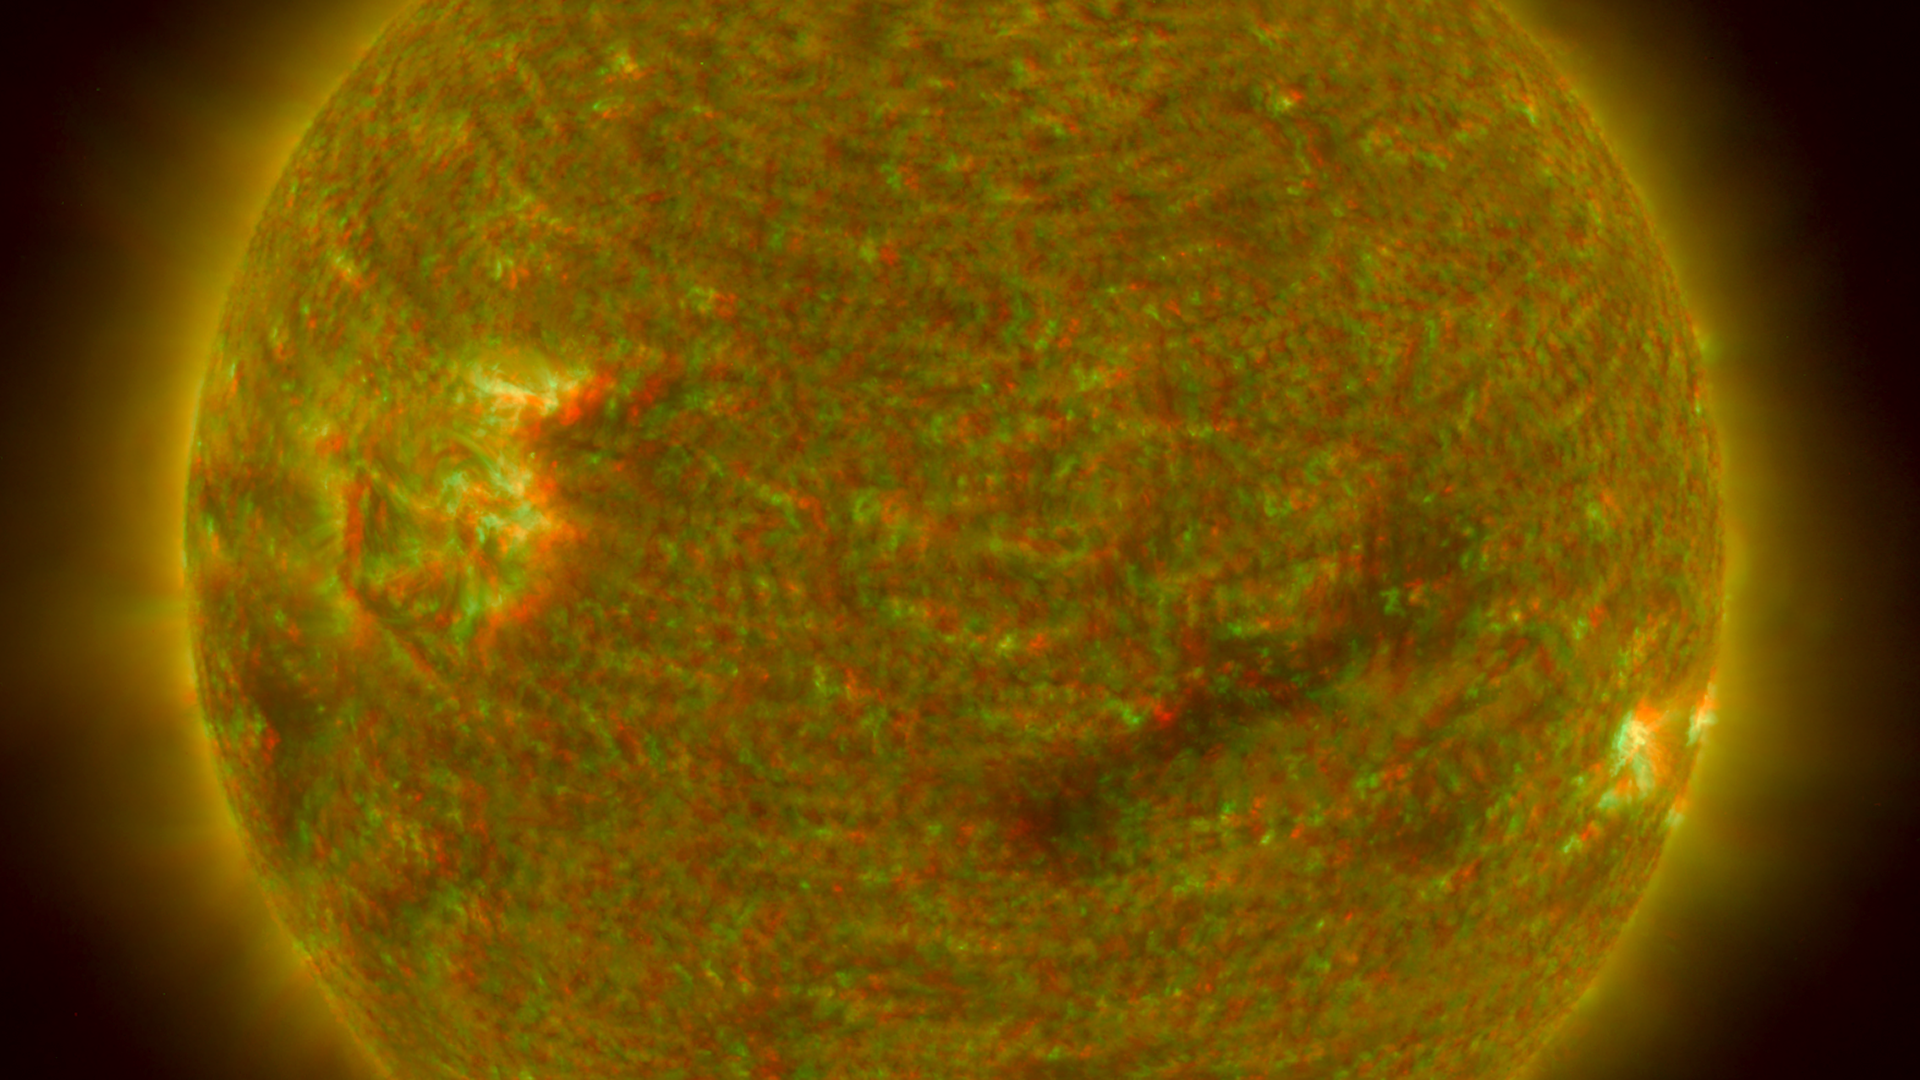

Closer View of the Equatorial Region of the Sun, March 24, 2007 (Anaglyph)

Figure 1: This image was taken by the SECCHI Extreme UltraViolet Imager (EUVI) mounted on the STEREO-B spacecraft. STEREO-B is located behind the Earth, and follows the Earth in orbit around the Sun. This location enables us to view the Sun from the position of a virtual left eye in space.Figure 2: This image was taken by the SECCHI Extreme UltraViolet Imager (EUVI) mounted on the STEREO-A spacecraft. STEREO-A is located ahead of the Earth, and leads the Earth in orbit around the Sun, This location enables us to view the Sun from the position of a virtual right eye in space.
NASA’s Solar TErrestrial RElations Observatory (STEREO) satellites have provided the first three-dimensional images of the Sun. For the first time, scientists will be able to see structures in the Sun’s atmosphere in three dimensions. The new view will greatly aid scientists’ ability to understand solar physics and thereby improve space weather forecasting.

This image is a composite of left and right eye color image pairs taken by the SECCHI Extreme UltraViolet Imager (EUVI) mounted on the STEREO-B and STEREO-A spacecraft. STEREO-B is located behind the Earth, and follows the Earth in orbit around the Sun, This location enables us to view the Sun from the position of a virtual left eye in space. STEREO-A is located ahead of the Earth, and leads the Earth in orbit around the Sun, This location enables us to view the Sun from the position of a virtual right eye in space.

The EUVI imager is sensitive to wavelengths of light in the extreme ultraviolet portion of the spectrum. EUVI bands at wavelengths of 304, 171 and 195 Angstroms have been mapped to the red blue and green visible portion of the spectrum; and processed to emphasize the three-dimensional structure of the solar material.

STEREO, a two-year mission, launched October 2006, will provide a unique and revolutionary view of the Sun-Earth System. The two nearly identical observatories — one ahead of Earth in its orbit, the other trailing behind — will trace the flow of energy and matter from the Sun to Earth. They will reveal the 3D structure of coronal mass ejections; violent eruptions of matter from the sun that can disrupt satellites and power grids, and help us understand why they happen. STEREO will become a key addition to the fleet of space weather detection satellites by providing more accurate alerts for the arrival time of Earth-directed solar ejections with its unique side-viewing perspective.

STEREO is the third mission in NASA’s Solar Terrestrial Probes program within NASA’s Science Mission Directorate, Washington. The Goddard Science and Exploration Directorate manages the mission, instruments, and science center. The Johns Hopkins University Applied Physics Laboratory, Laurel, Md., designed and built the spacecraft and is responsible for mission operations. The imaging and particle detecting instruments were designed and built by scientific institutions in the U.S., UK, France, Germany, Belgium, Netherlands, and Switzerland. JPL is a division of the California Institute of Technology in Pasadena.

Credit: NASA/JPL-Caltech/NRL/GSFC